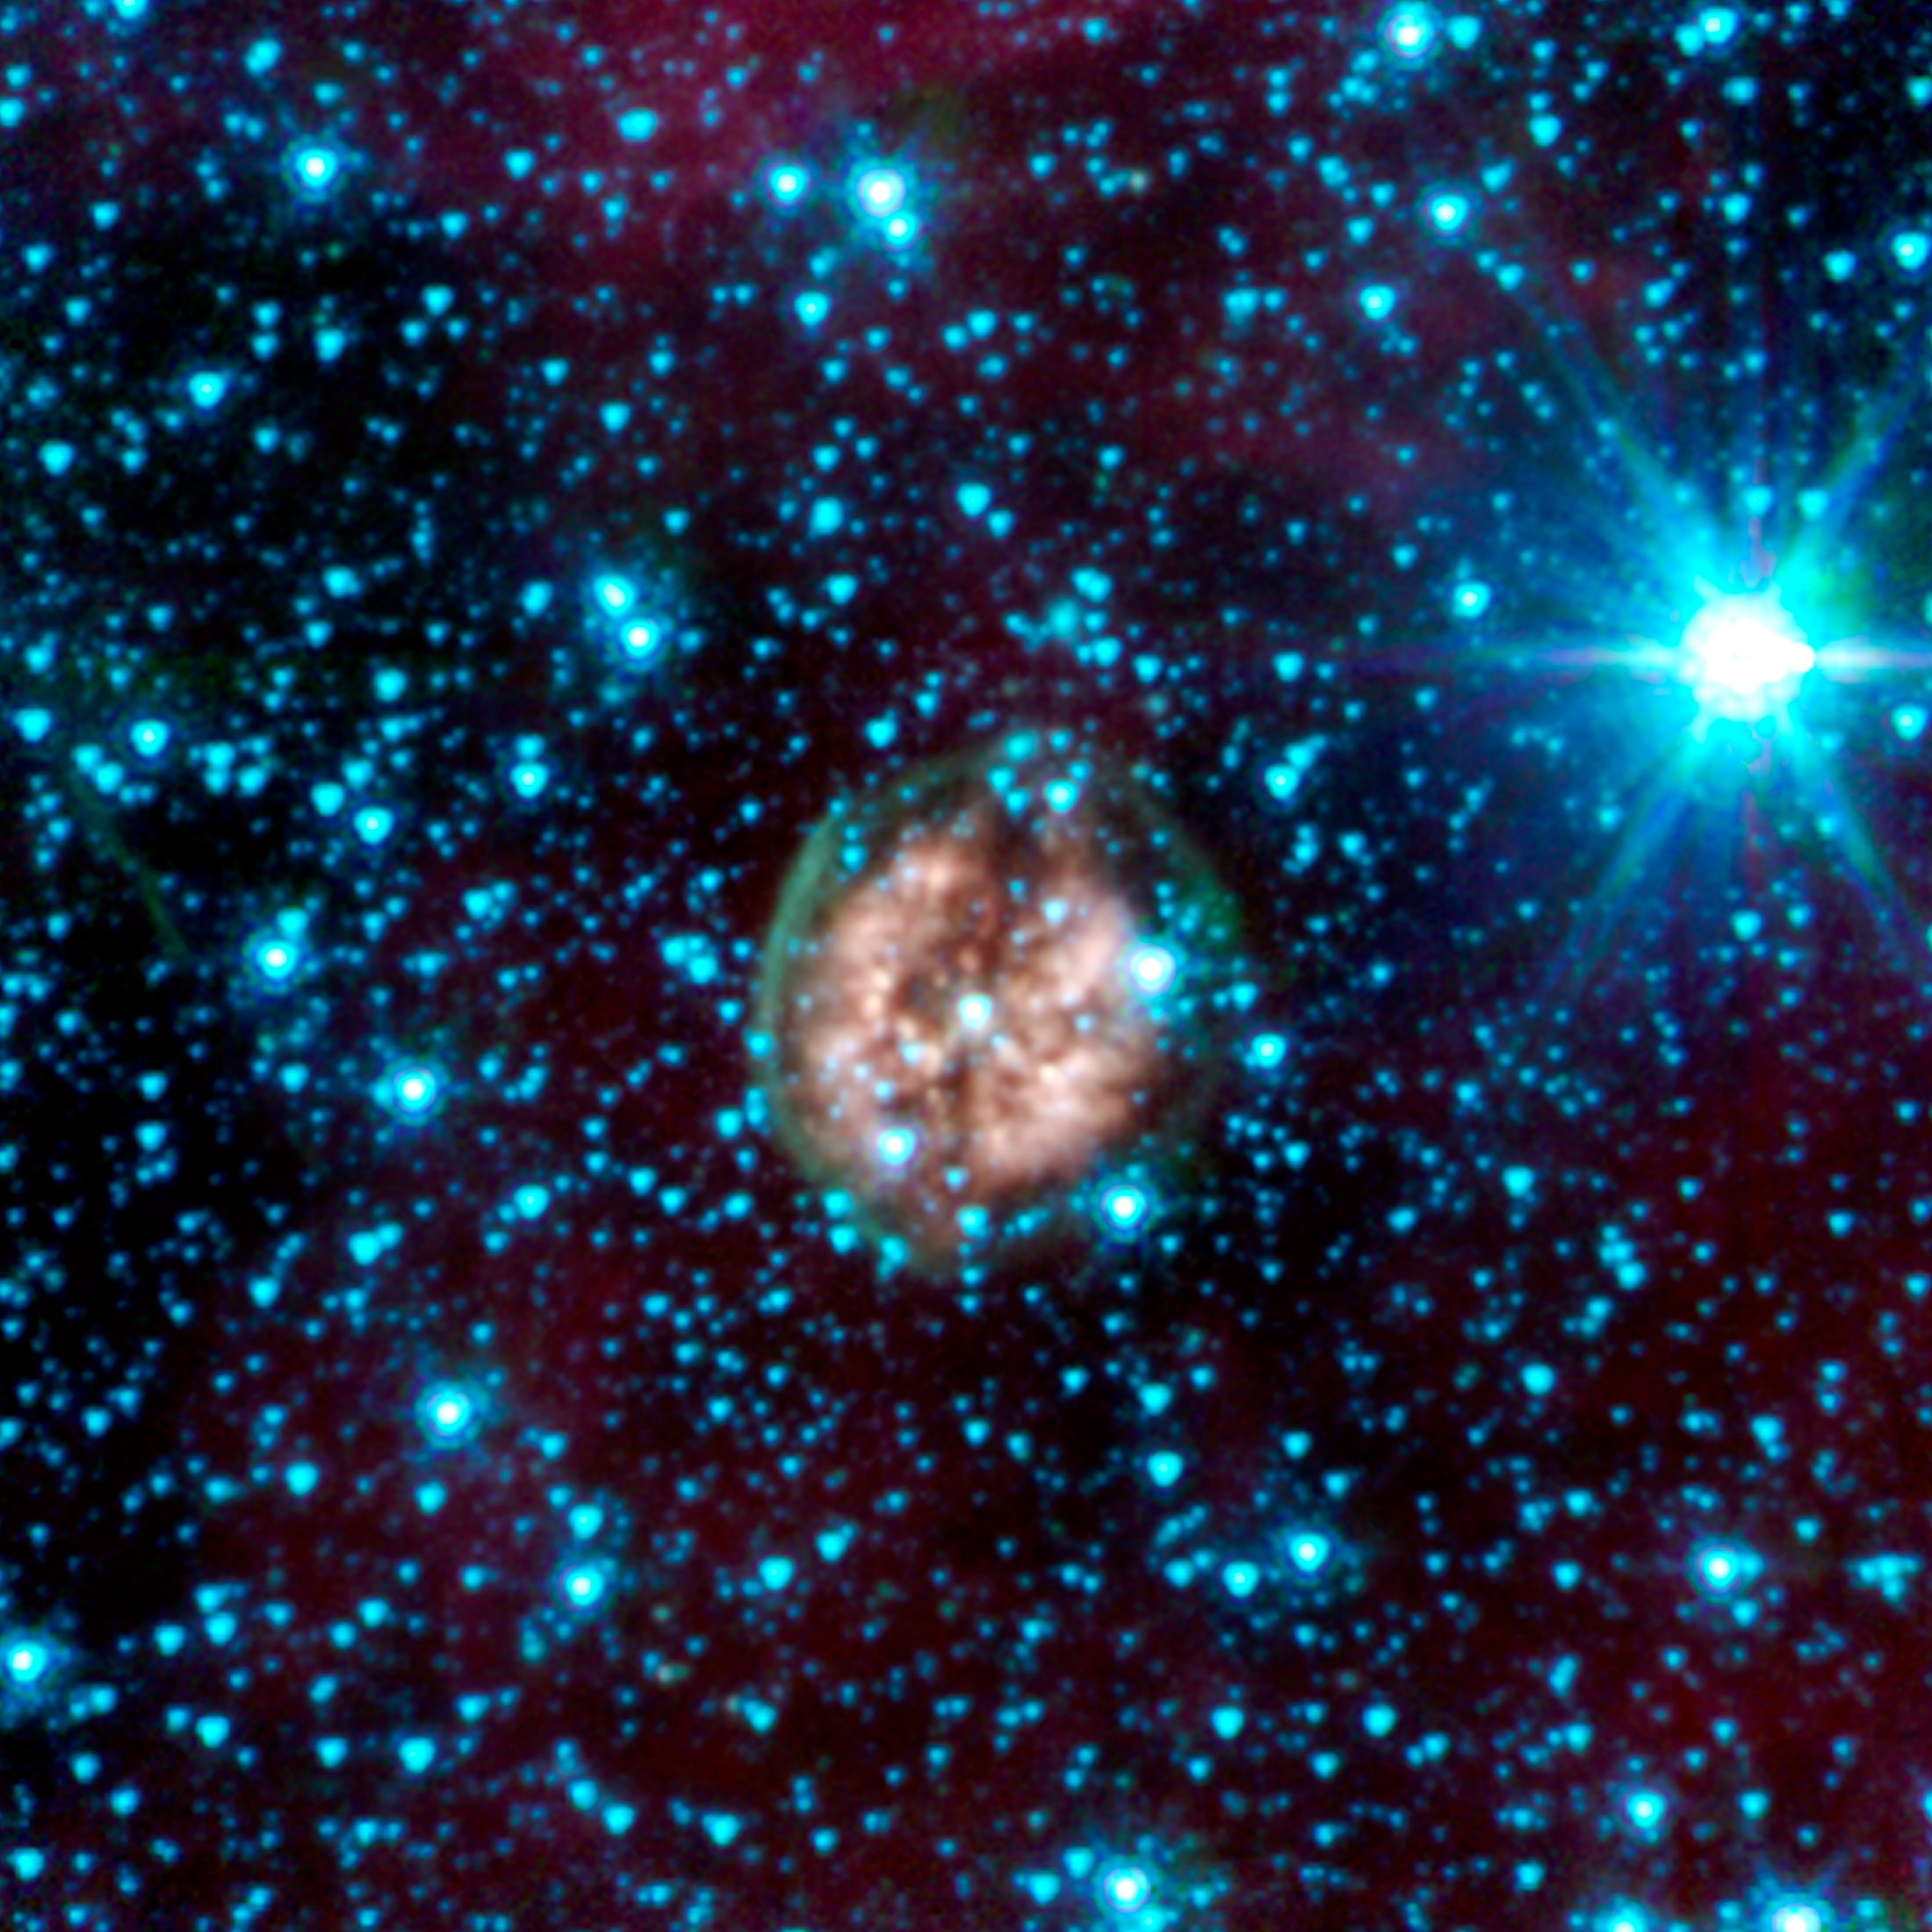

Exposed Cranium Nebula

The brain-like orb called PMR 1 has been nicknamed the "Exposed Cranium" nebula by Spitzer scientists. This planetary nebula, located roughly 5,000 light-years away in the Vela constellation, is host to a hot, massive dying star that is rapidly disintegrating, losing its mass. The nebula's insides, which appear mushy and red in this view, are made up primarily of ionized gas, while the outer green shell is cooler, consisting of glowing hydrogen molecules.

In this image, infrared light at wavelengths of 3.6 microns is rendered in blue, 4.5 microns in green, and 8.0 microns in red.

Credit: NASA/JPL-Caltech/J. Hora (Harvard-Smithsonian CfA)